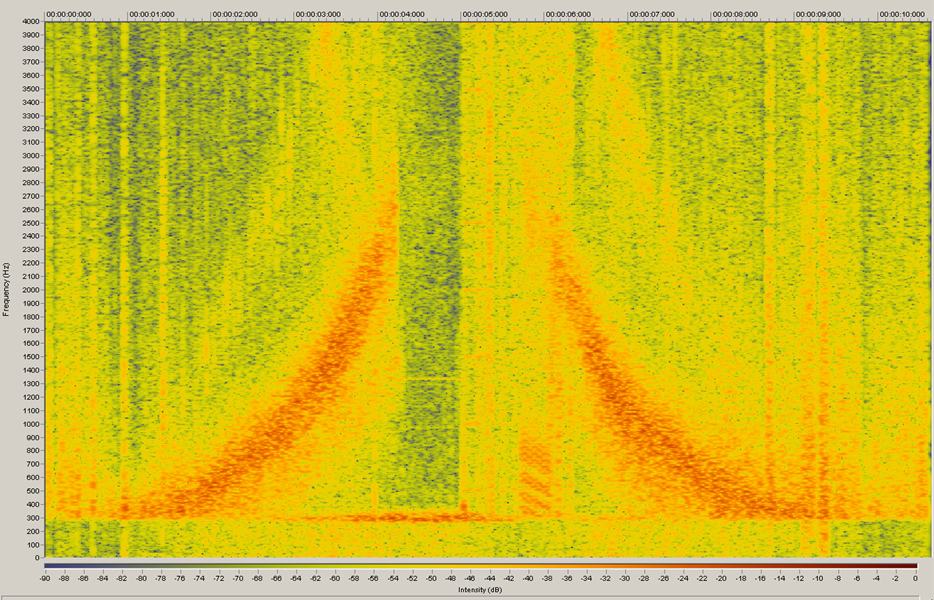

Sounds of Enceladus

Cassini’s magnetometer instrument detected an atmosphere around Enceladus during the Feb. 17, 2005, flyby and again during a March 9, 2005, flyby. This audio file is based on the data collected from that instrument.

Ion cyclotron waves are organized fluctuations in the magnetic field that provide information on what ions are present. Cassini’s magnetometer detected the presence of these waves in the vicinity of Saturn’s moon Enceladus. This audio file shows the power of these waves near Enceladus.

The Cassini-Huygens mission is a cooperative project of NASA, the European Space Agency and the Italian Space Agency. The Jet Propulsion Laboratory, a division of the California Institute of Technology in Pasadena, manages the mission for NASA’s Science Mission Directorate, Washington, D.C. The Cassini orbiter and its two onboard cameras were designed, developed and assembled at JPL. The magnetometer team is based at Imperial College in London, working with team members from the United States and Germany.

Credit: NASA/JPL